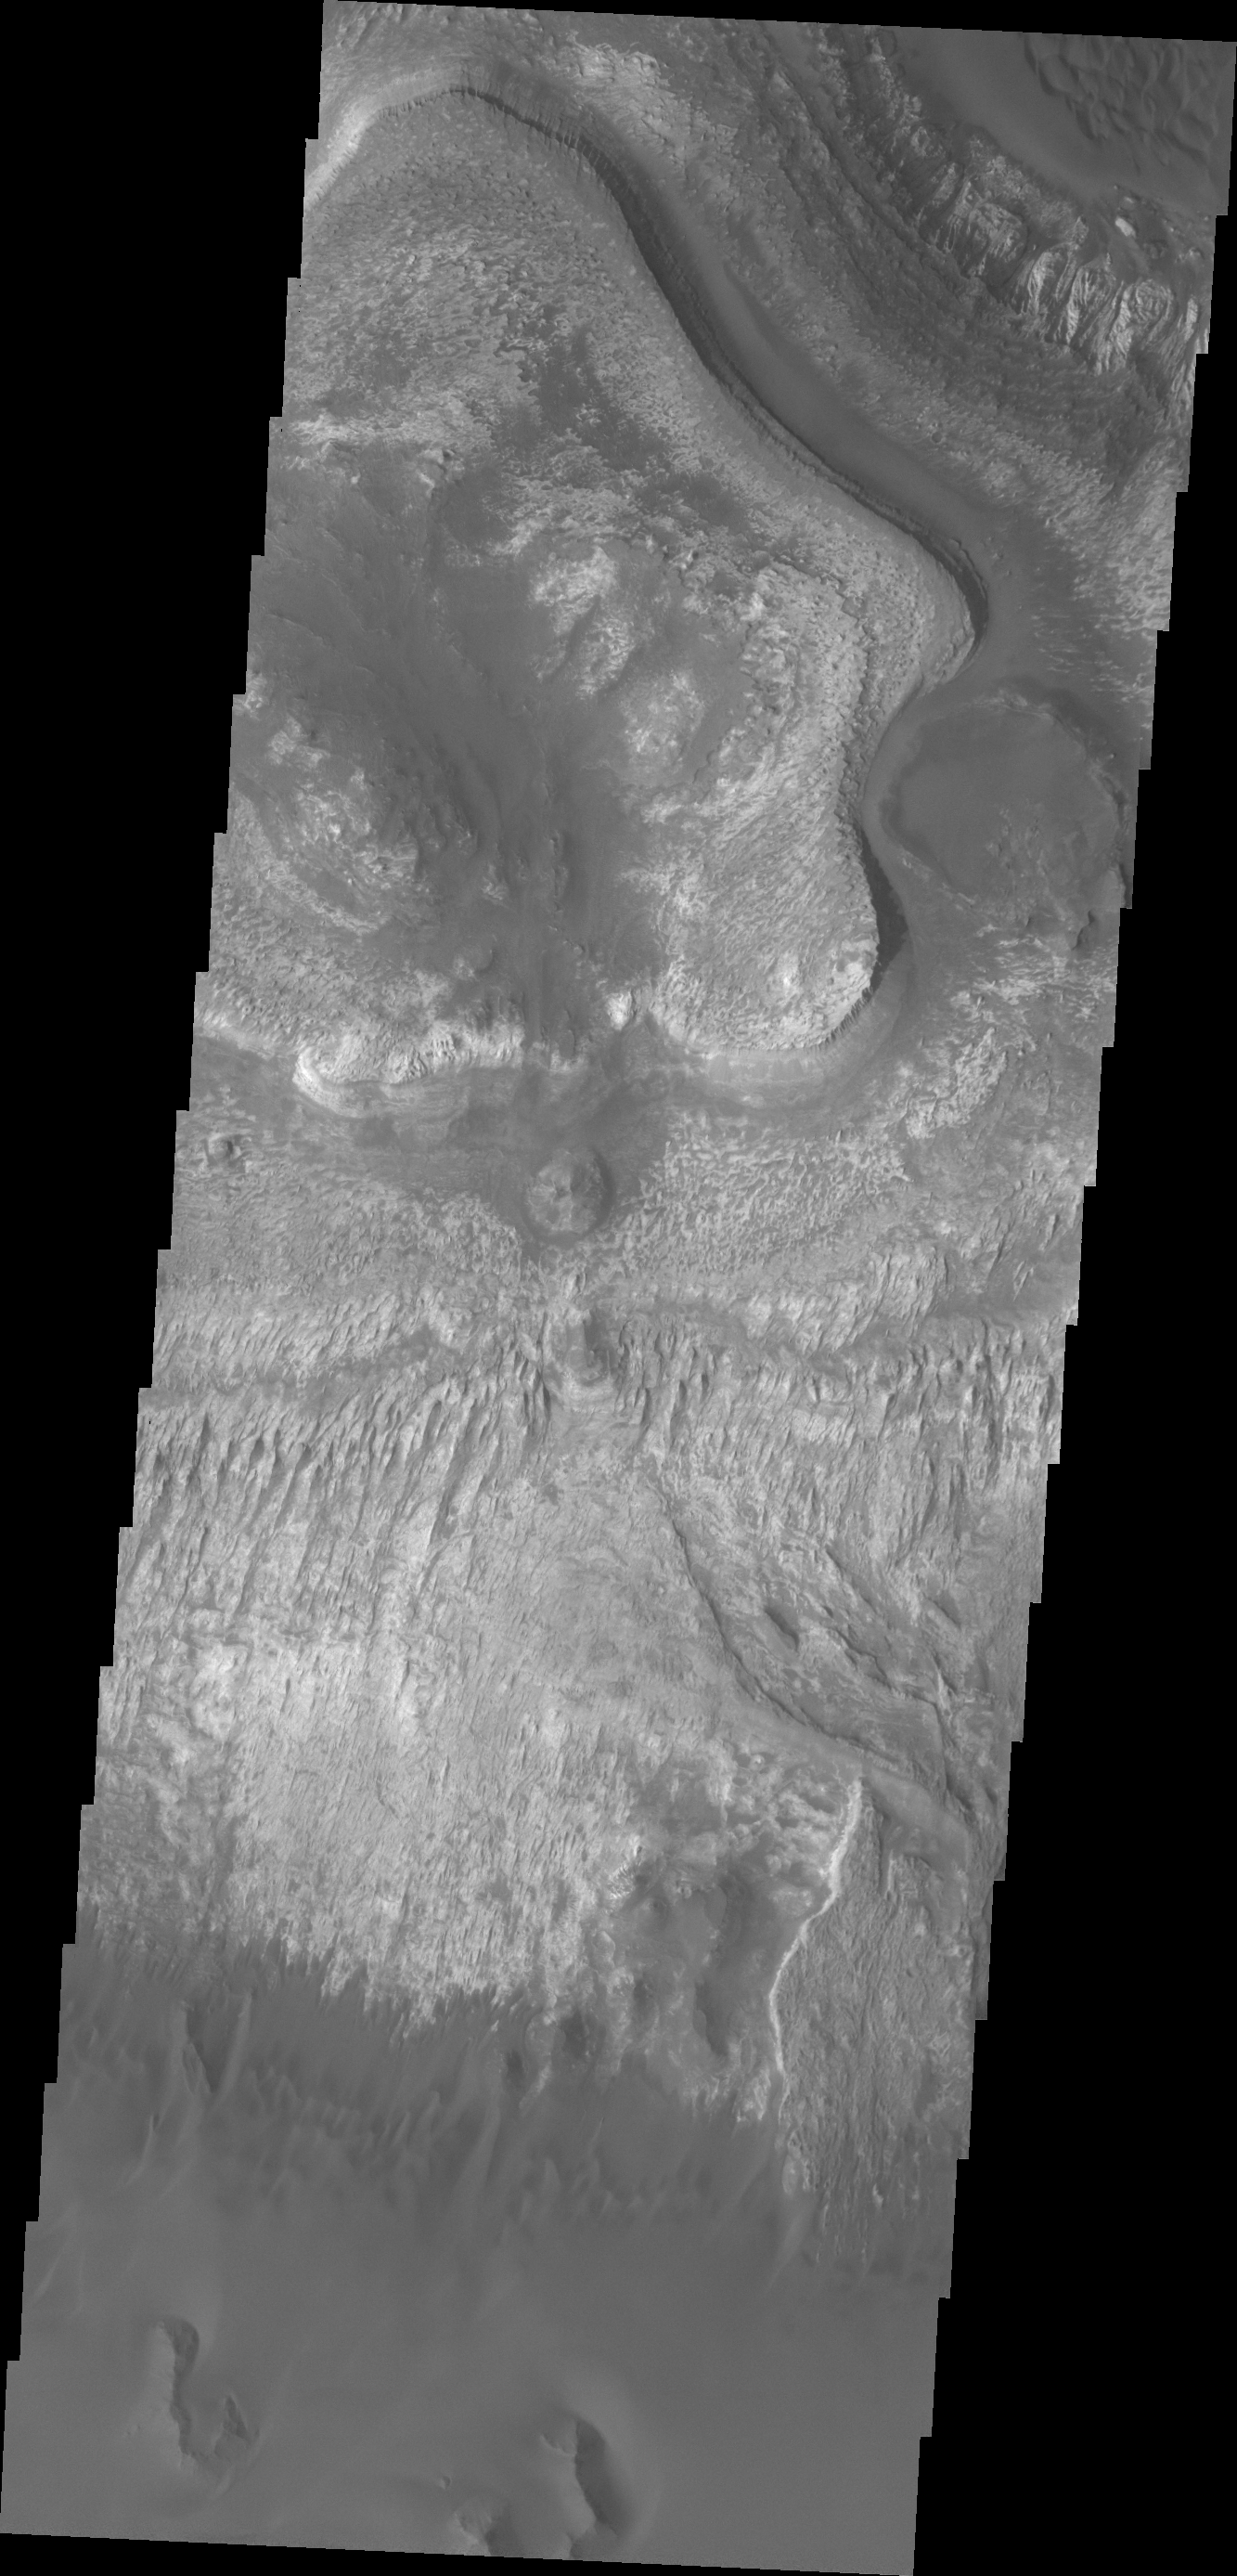

Ganges Chasma

Layering is evident in this deposit on the floor of Ganges Chasma.

Credit: NASA/JPL/ASU